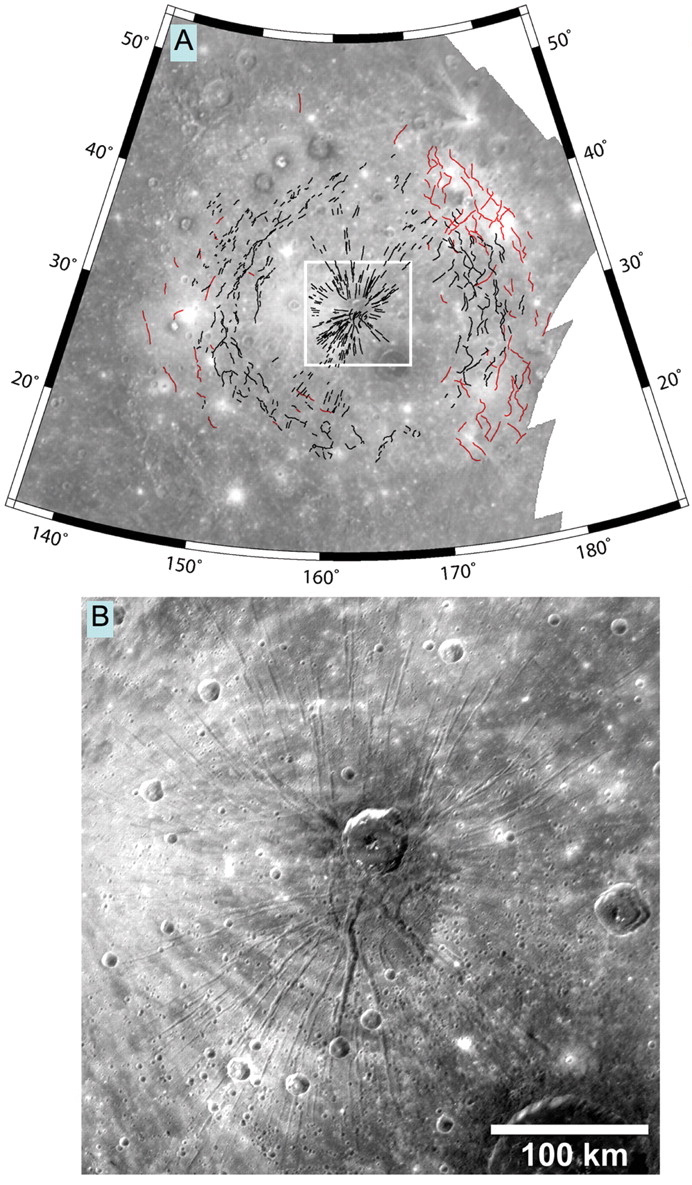

Faults in the Caloris Basin

As the youngest large impact basin known on Mercury, the Caloris basin has landforms that are better preserved than in older basins, which have been more modified by impact cratering. This figure, recently published in Science magazine, shows a map of many linear features within Caloris basin that formed when the near-surface rocks were subjected to large horizontal forces. The Caloris basin contains hundreds of extensional troughs, mapped as black lines, where the surface has been pulled apart and faulted. Pantheon Fossae (located inside the white box of the top map and shown in detail in the bottom image) has over 200 such troughs in a radiating pattern, but near the outer edges of the basin interior troughs are seen in patterns broadly concentric to Caloris basin (see PIA10606). The Caloris basin interior also has been deformed by many wrinkle ridges, mapped as red lines, formed when the surface was compressed or shortened horizontally. Relationships between the extensional troughs and contractional wrinkle ridges provide information about the evolution of the Caloris basin and Mercury’s interior.

Date Acquired: January 14, 2008
Instrument: Narrow Angle Camera (NAC) of the Mercury Dual Imaging System (MDIS)
Scale: Caloris basin is about 1550 kilometers (about 960 miles) in diameter. The crater Apollodorus near the center of Pantheon Fossae is 41 kilometers (25 miles) in diameter.

These images are from MESSENGER, a NASA Discovery mission to conduct the first orbital study of the innermost planet, Mercury. For information regarding the use of images, see the MESSENGER image use policy.

Credit: NASA/Johns Hopkins University Applied Physics Laboratory/Arizona State University/Carnegie Institution of Washington. Figure 1 from McClintock et al., Science, 321, 92-94, 2008.